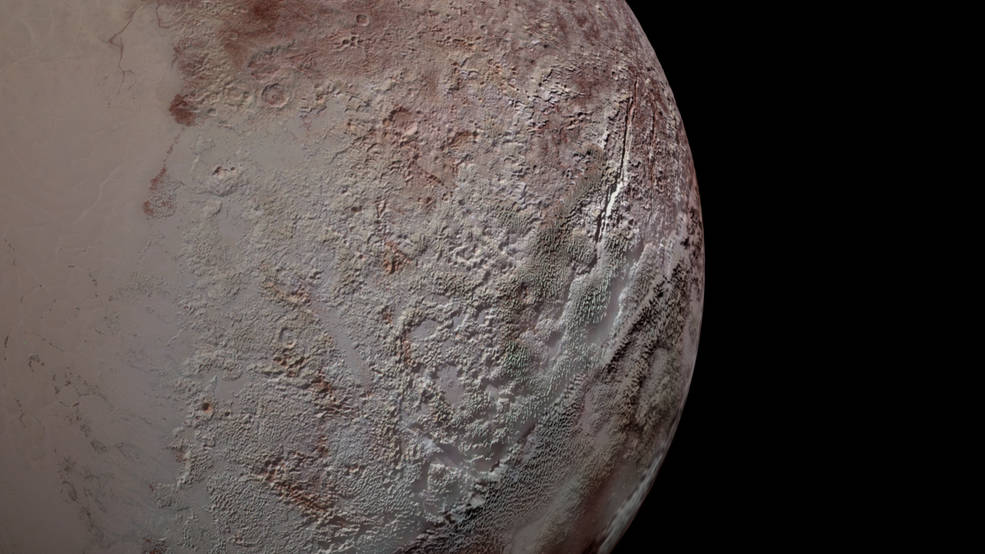

Pluto’s Bladed Terrain

Pluto’s bladed terrain as seen from NASA’s New Horizons during its July 2015 flyby.

The Johns Hopkins University Applied Physics Laboratory in Laurel, Maryland, designed, built, and operates the New Horizons spacecraft, and manages the mission for NASA’s Science Mission Directorate. The Southwest Research Institute, based in San Antonio, leads the science team, payload operations and encounter science planning. New Horizons is part of the New Frontiers Program managed by NASA’s Marshall Space Flight Center in Huntsville, Alabama.

Credit: NASA/Johns Hopkins University Applied Physics Laboratory/Southwest Research Institute